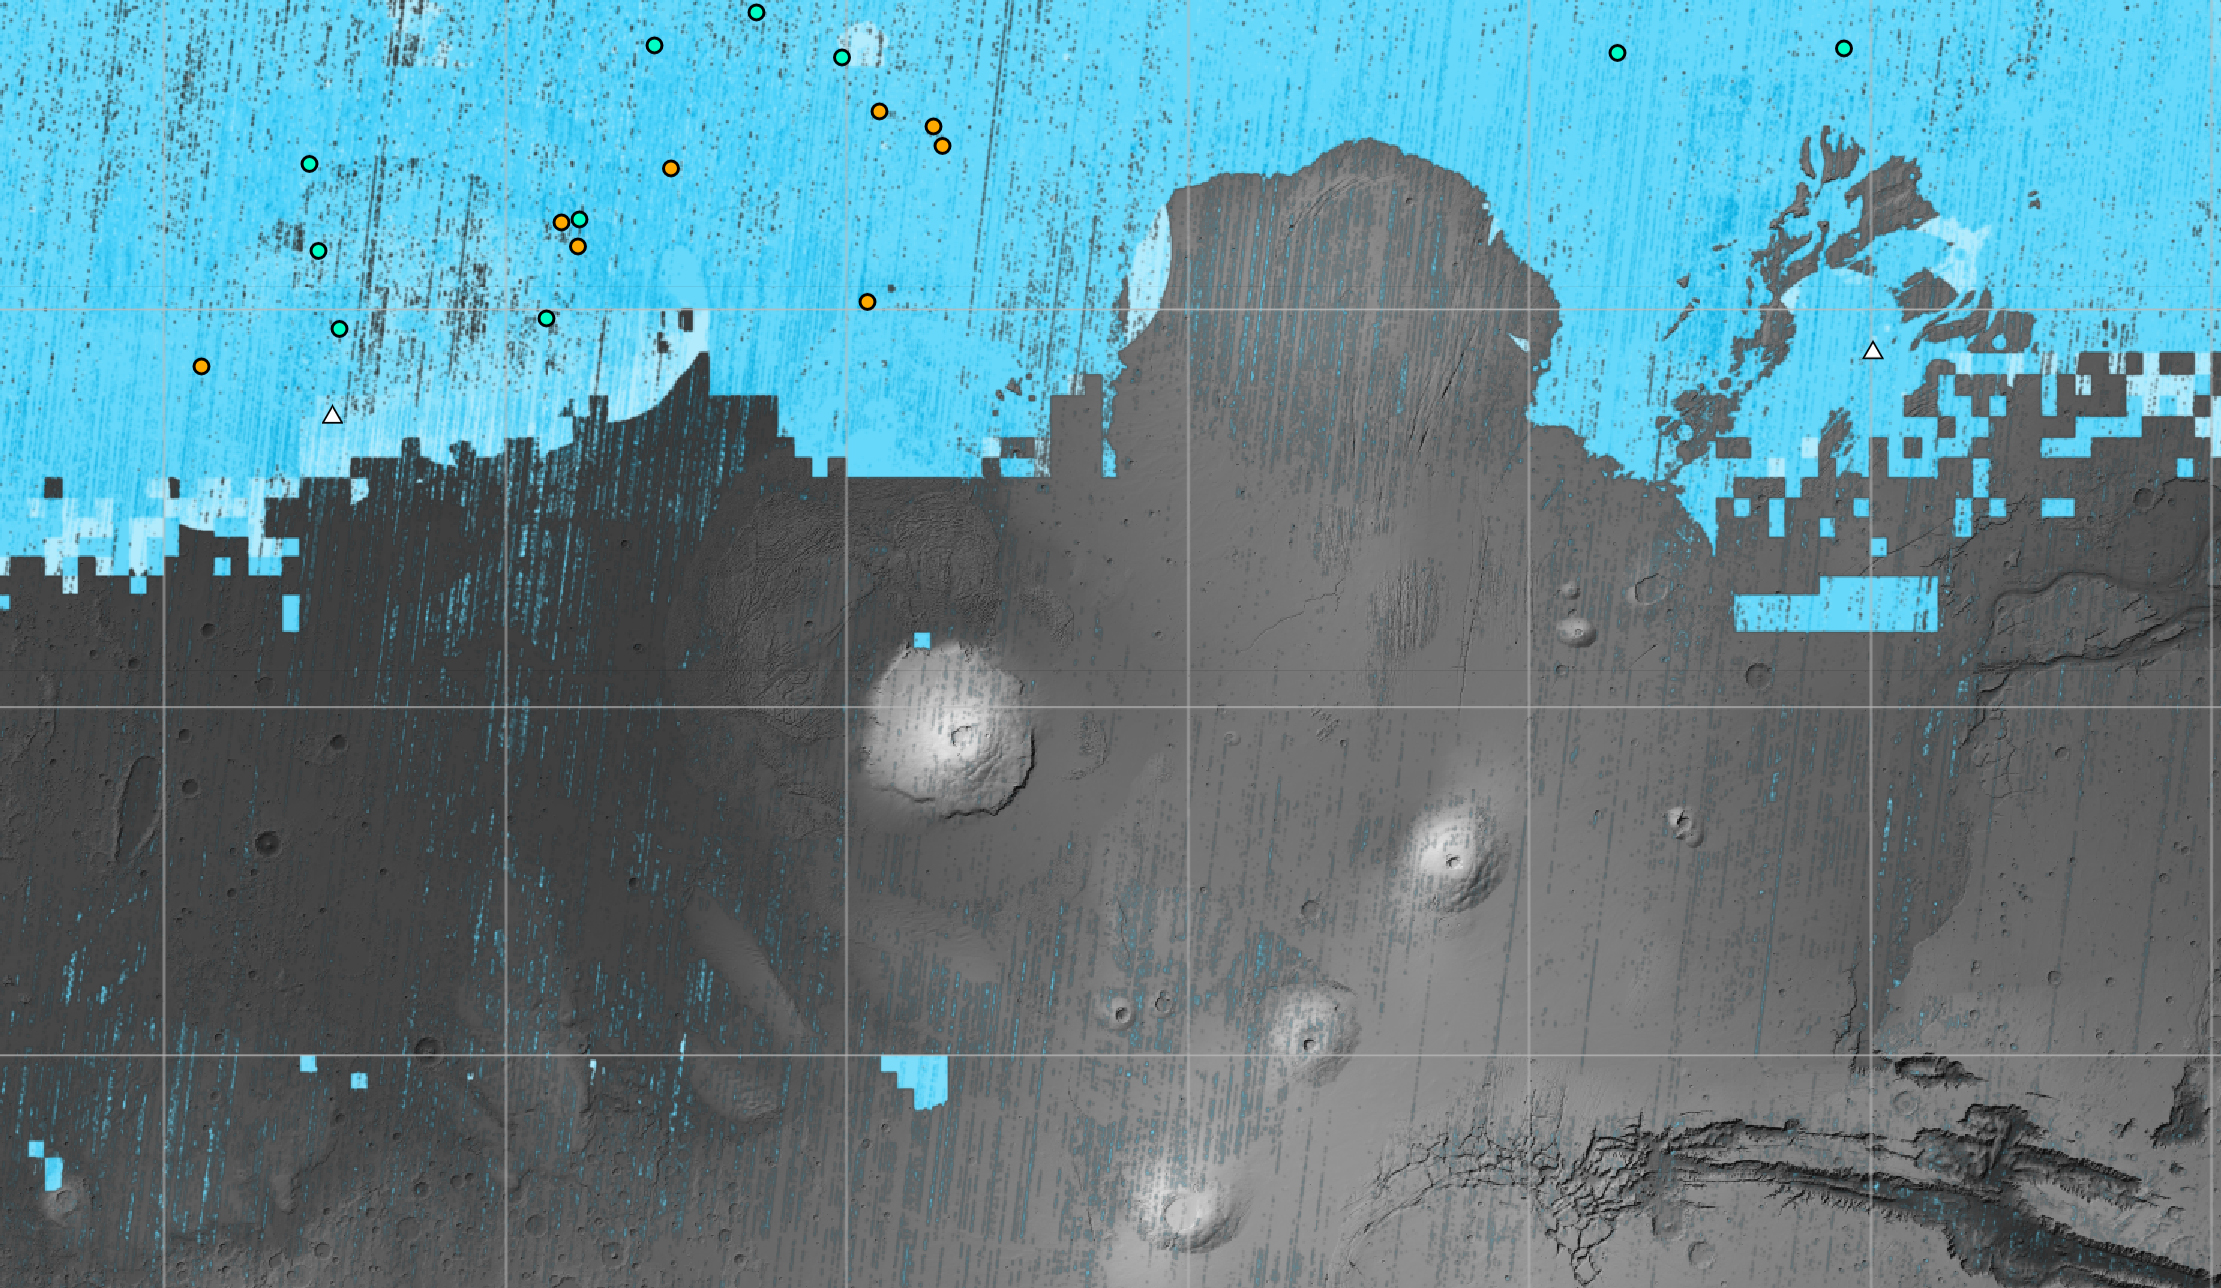

SWIM Map Shows Subsurface Water Ice on Mars

The blue areas on this map of Mars show regions where NASA missions have detected subsurface water ice. Scientists can use the map – part of the Subsurface Water Ice Mapping project, or SWIM – to decide where the first astronauts to set foot on the Red Planet should land. Triangles on the map are past and present Mars missions; circles are ice-exposing impact craters.

Mars has both water ice and carbon dioxide ice (dry ice); water ice would be a critical resource for the first astronauts to step foot on Mars, who can use it for drinking, rocket fuel, and other purposes. The more water ice these astronauts land next to, the less they need to bring with them.

Because the Martian atmosphere is so thin – less than 1% the pressure experienced at sea level on Earth – liquid water is unstable on the Red Planet and will vaporize unless it’s frozen. But water ice on the planet’s surface is only stable at high latitudes that are far too cold for astronauts and robots to survive. So SWIM attempts to locate water ice preserved within the subsurface in the mid-latitudes, where landing would be feasible. Such regions are far enough toward the pole for water ice to be plentiful, but close enough to the equator to avoid the coldest temperatures seen on Mars.

SWIM combines data from several NASA missions, including the Mars Reconnaissance Orbiter (MRO), 2001 Mars Odyssey, and the now-inactive Mars Global Surveyor. The project mapped the area from the equator to 60 degrees north latitude.

SWIM is led by the Planetary Science Institute in Tucson, Arizona, and managed by NASA’s Jet Propulsion Laboratory in Southern California. The University of Arizona, in Tucson, operates HiRISE, which was built by Ball Aerospace & Technologies Corp., in Boulder, Colorado. JPL, a division of Caltech in Pasadena, California, manages MRO for NASA’s Science Mission Directorate in Washington.

Credit: NASA/JPL-Caltech/Planetary Science Institute